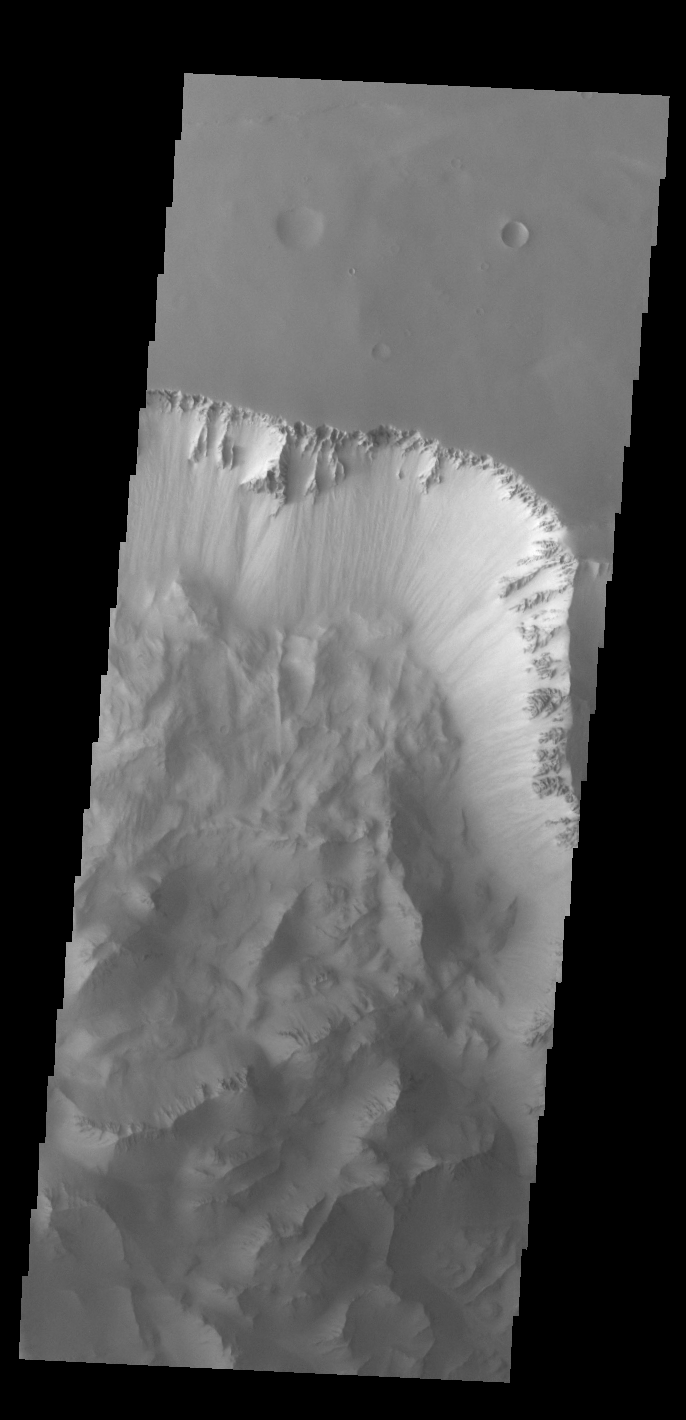

Ius Chasma Landslides

Today’s VIS image shows part of Ius Chasma. Ius Chasma is at the western end of Valles Marineris. Valles Marineris is over 4000 kilometers long, wider than the United States. Ius Chasma is almost 850 kilometers long (528 miles), 120 kilometers wide and over 8 kilometers deep. In comparison, the Grand Canyon in Arizona is about 175 kilometers long, 30 kilometers wide, and only 2 kilometers deep. The canyons of Valles Marineris were formed by extensive fracturing and pulling apart of the crust during the uplift of the vast Tharsis plateau. Landslides have enlarged the canyon walls and created deposits on the canyon floor. Weathering of the surface and influx of dust and sand have modified the canyon floor, both creating and modifying layered materials. There are many features that indicate flowing and standing water played a part in the chasma formation. The rugged floor of Ius Chasma in this image is the result of many large landslides.

Credit: NASA/JPL-Caltech/ASU